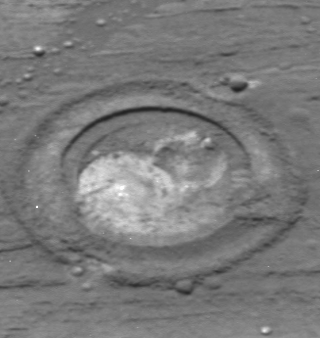

Focus on “Flatrock”

This panoramic image of the 3.1 millimeter-deep (just over one-tenth of an inch) hole ground by the Mars Exploration Rover Opportunity’s rock abrasion tool in the target called “Mojo 2” on “Flatrock” was taken on the 44th martian day, or sol, of the mission. It will help complete the chemical analysis of the lowest layer of the outcrop in the crater where the rover now resides. After a brief brushing on sol 45, the science team plans to place Opportunity’s spectrometers on the hole to collect data vital to their understanding of this impressive outcrop.

Scientists believe that the spherule or “blueberry” in the upper right area of the circular impression was sliced in half by the rock abrasion tool. “Blueberries” are a known obstruction to the grinding tool that cause it to terminate its sequence. Despite the stall, the rock abrasion tool abraded “Flatrock” for one hour and five minutes, producing a cavity ripe for investigation.

Credit: NASA/JPL/Cornell